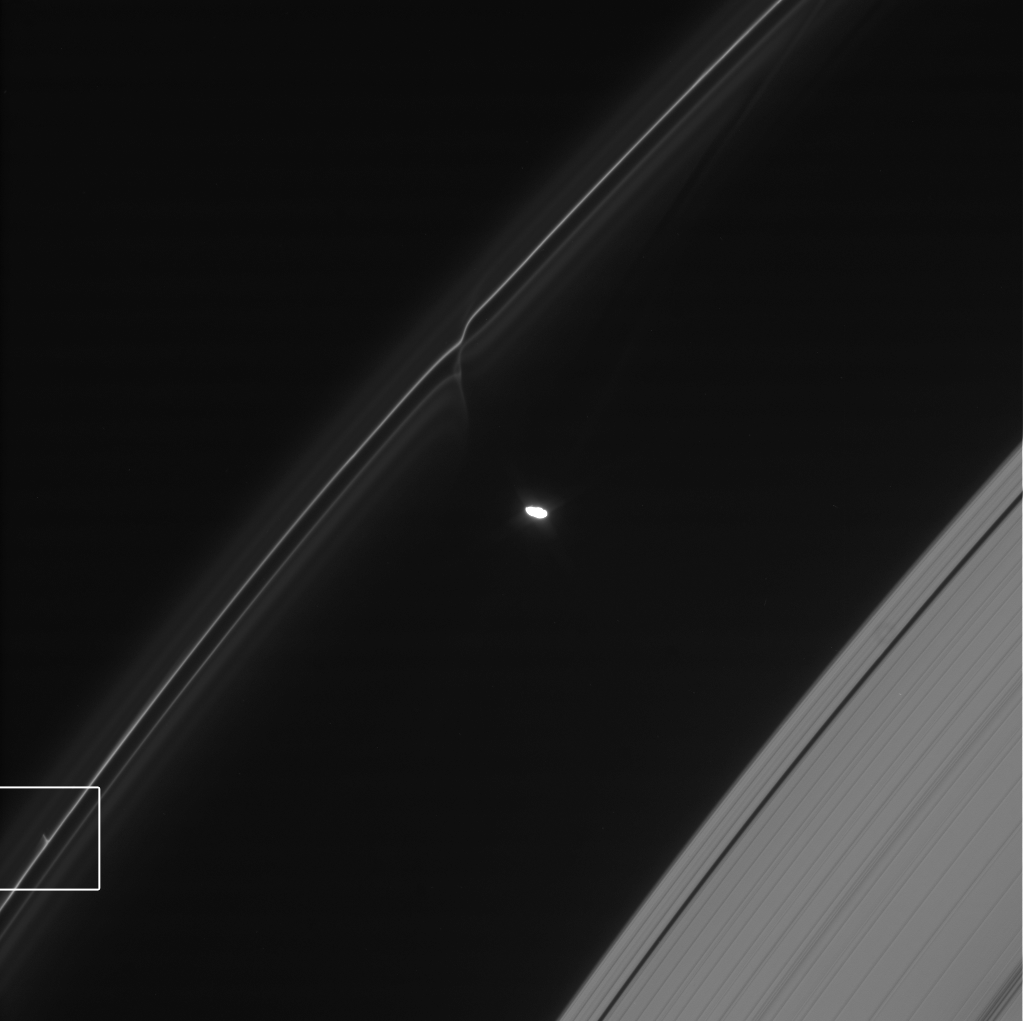

Glittering Trail in Saturn’s F Ring

One of the glittering trails caused by small objects punching through Saturn’s F ring is highlighted in this movie from NASA’s Cassini spacecraft. These trails show how the F ring, the outermost of Saturn’s main rings, is constantly changing.

This movie covers seven hours and 23 minutes on Jan. 30, 2009. The moon Prometheus, which averages 53 miles or 86 kilometers across, is the bright body in the middle of the frames. The delicate F ring is the collection of lines initially on the left; the A ring is visible as the denser set of lines initially on the right.

The trail, made of icy particles dragged out of Saturn’s F ring, is highlighted in a box that starts at the bottom left. When it first appears, it is about 47 miles (75 kilometers) long. By the end of the sequence, it has stretched to about 155 miles (250 kilometers) long. The object that created the trail is about a half mile (1 kilometer) in diameter. The F ring has a radius of about 87,129 miles (140,220 kilometers).

Also available are a close-up video of the trail and a web video explaining these trails.

Scientists think the trails, also called “mini-jets” by Cassini scientists, are created when small objects about half a mile (1 kilometer) in diameter punch through the F ring and drag icy ring particles behind them. The objects creating the trails were likely originally formed by the pull of the moon Prometheus on tiny F ring particles.

As the moon works its way around Saturn, its gravitational attraction sometimes parts channels in the icy particles of Saturn’s F ring and sometimes pushes together sticky snowballs. The moon’s continued progress around Saturn pulls some of the snowballs apart over time and adds material to others. These trails appear to be the telltale signs of surviving, evolved snowballs that strike through the F ring on their own. Scientists have been able to use Cassini images to track the objects and be sure they have different orbits from the F ring. The collisions occur at gentle speeds, on the order of 4 mph (2 meters per second).

The images for the video were obtained by Cassini’s narrow-angle imaging camera. A longer version of these images with a different projection that focuses on Prometheus, can be seen PIA15501. Other examples of trails like this are available at PIA15502, PIA15503 and PIA15504.

The Cassini-Huygens mission is a cooperative project of NASA, the European Space Agency and the Italian Space Agency. NASA’s Jet Propulsion Laboratory, a division of the California Institute of Technology in Pasadena, manages the mission for NASA’s Science Mission Directorate, Washington, D.C. The Cassini orbiter was designed, developed and assembled at JPL. The imaging operations center is based at the Space Science Institute in Boulder, Colo.

Credit: NASA/JPL-Caltech/SSI/QMUL